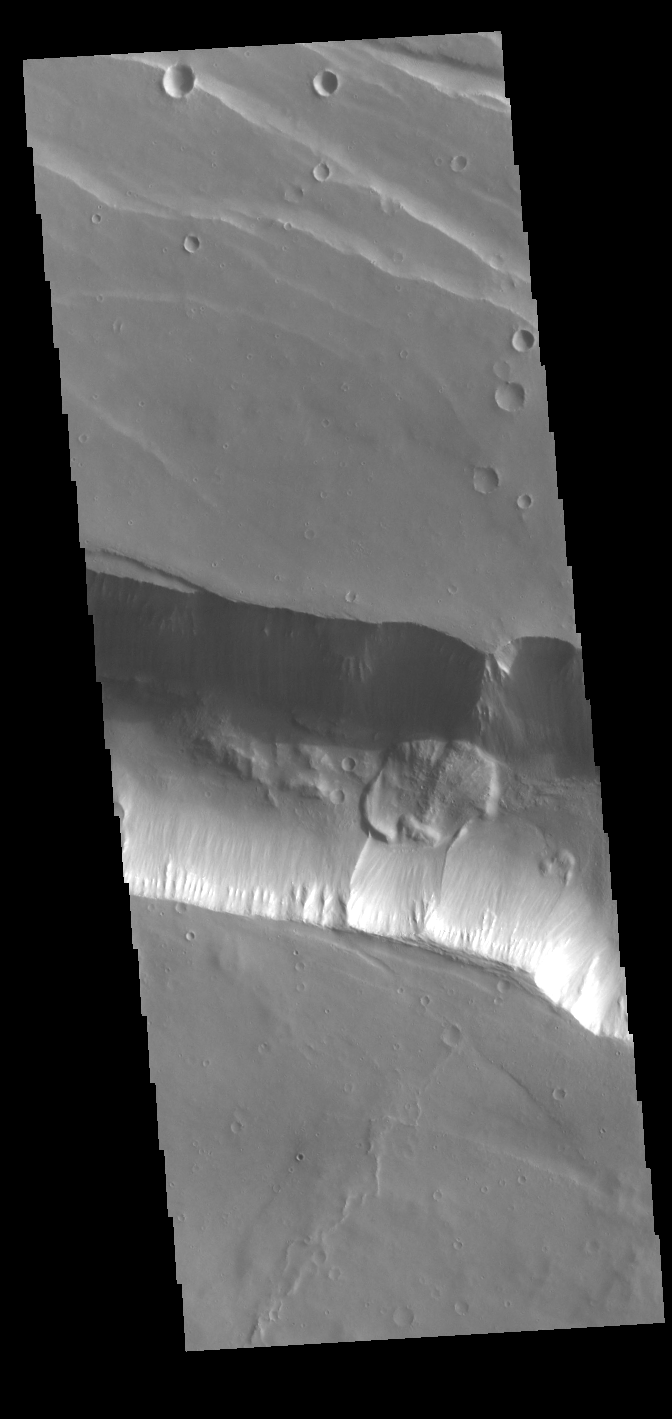

Coprates Catena Landslide

A landslide deposit is visible in this VIS image of Coprates Catena. Coprates Catena parallels the much larger Coprates Chasma; both are part of Valles Marineris.

Credit: NASA/JPL-Caltech/ASU